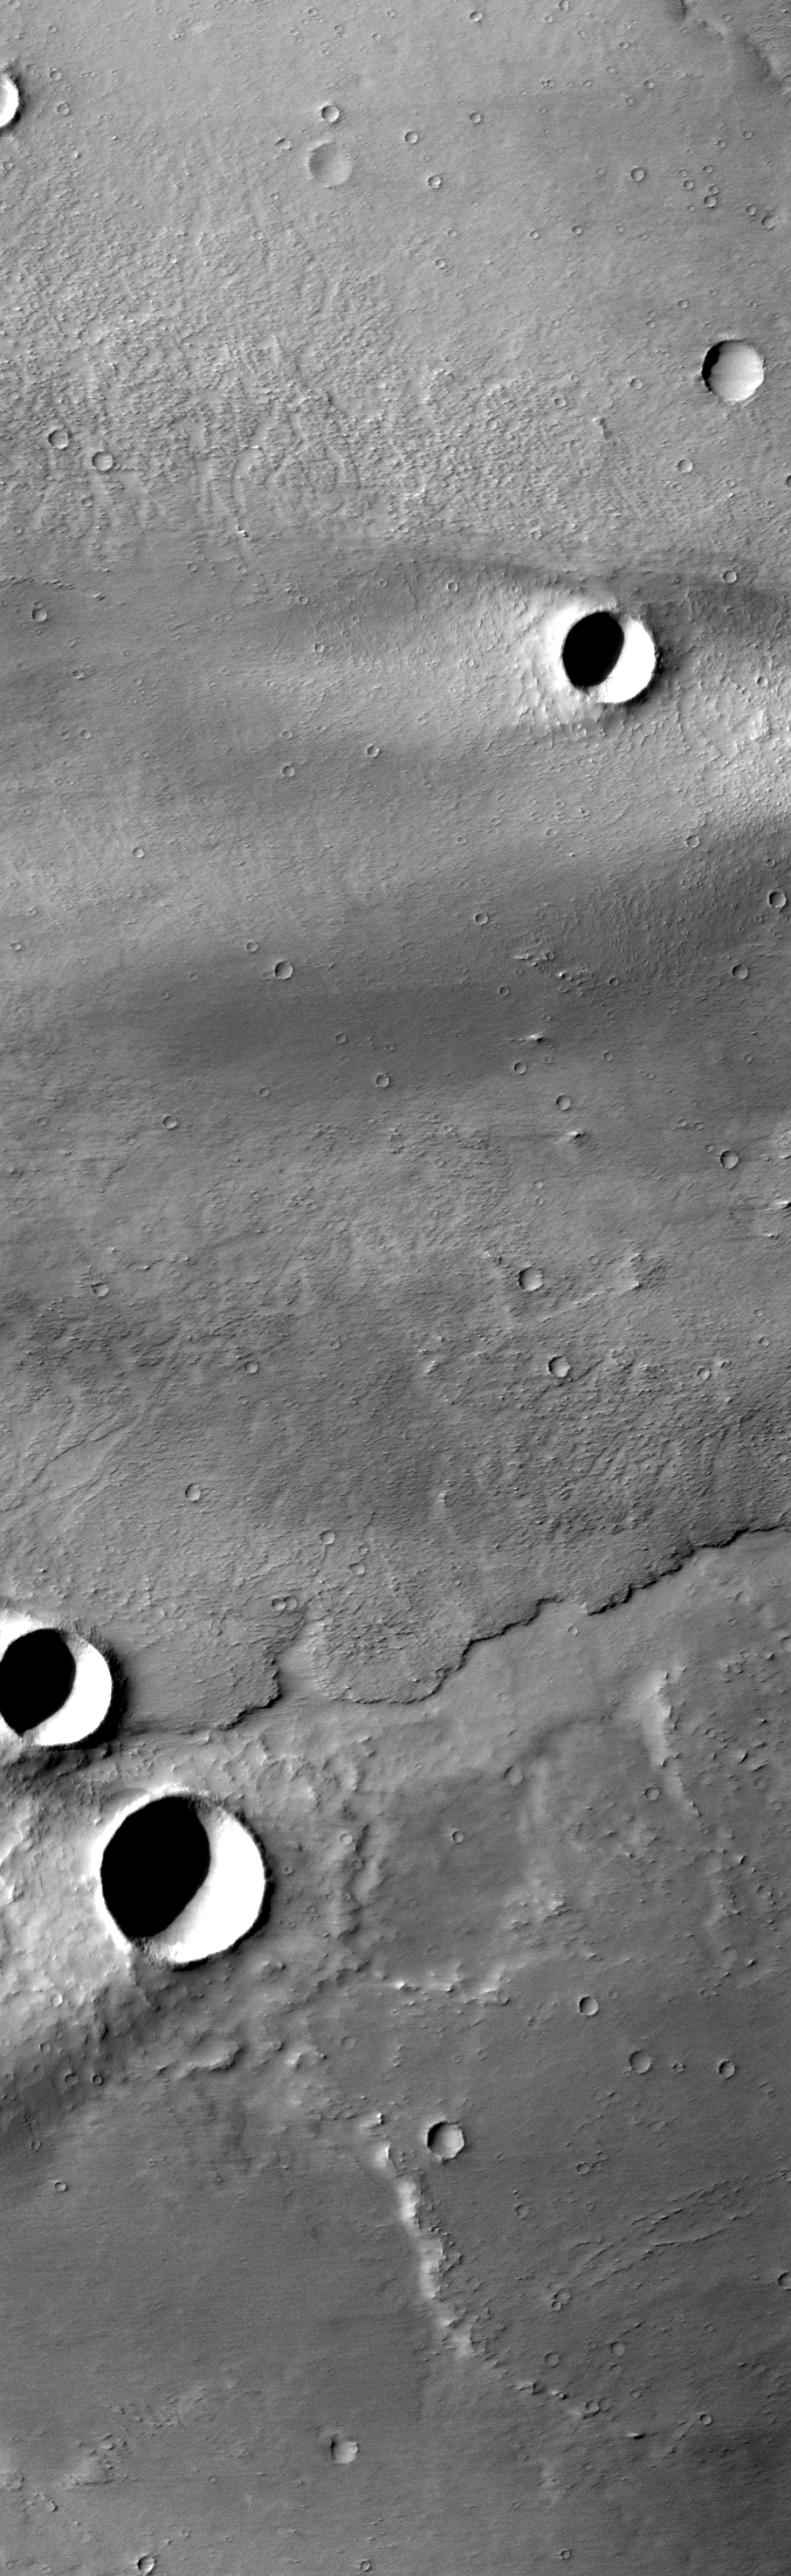

Eroding Lava Flows

Today’s image illustrates how radically the wind can affect the surface of Mars. The lava flows in this region have been covered by fine materials, and eroded by the sand blasting action of the wind. In this region the winds are blowing to the west, eroding the lava surface to form small east/west ridges and bumps. Given enough time the winds will change the appearance of the surface to such a large extent that all flow features will be erased.

Image information: VIS instrument. Latitude -11.7, Longitude 220 East (140 West). 17 meter/pixel resolution.

Note: this THEMIS visual image has not been radiometrically nor geometrically calibrated for this preliminary release. An empirical correction has been performed to remove instrumental effects. A linear shift has been applied in the cross-track and down-track direction to approximate spacecraft and planetary motion. Fully calibrated and geometrically projected images will be released through the Planetary Data System in accordance with Project policies at a later time.

NASA’s Jet Propulsion Laboratory manages the 2001 Mars Odyssey mission for NASA’s Office of Space Science, Washington, D.C. The Thermal Emission Imaging System (THEMIS) was developed by Arizona State University, Tempe, in collaboration with Raytheon Santa Barbara Remote Sensing. The THEMIS investigation is led by Dr. Philip Christensen at Arizona State University. Lockheed Martin Astronautics, Denver, is the prime contractor for the Odyssey project, and developed and built the orbiter. Mission operations are conducted jointly from Lockheed Martin and from JPL, a division of the California Institute of Technology in Pasadena.

Credit: NASA/JPL/Arizona State University